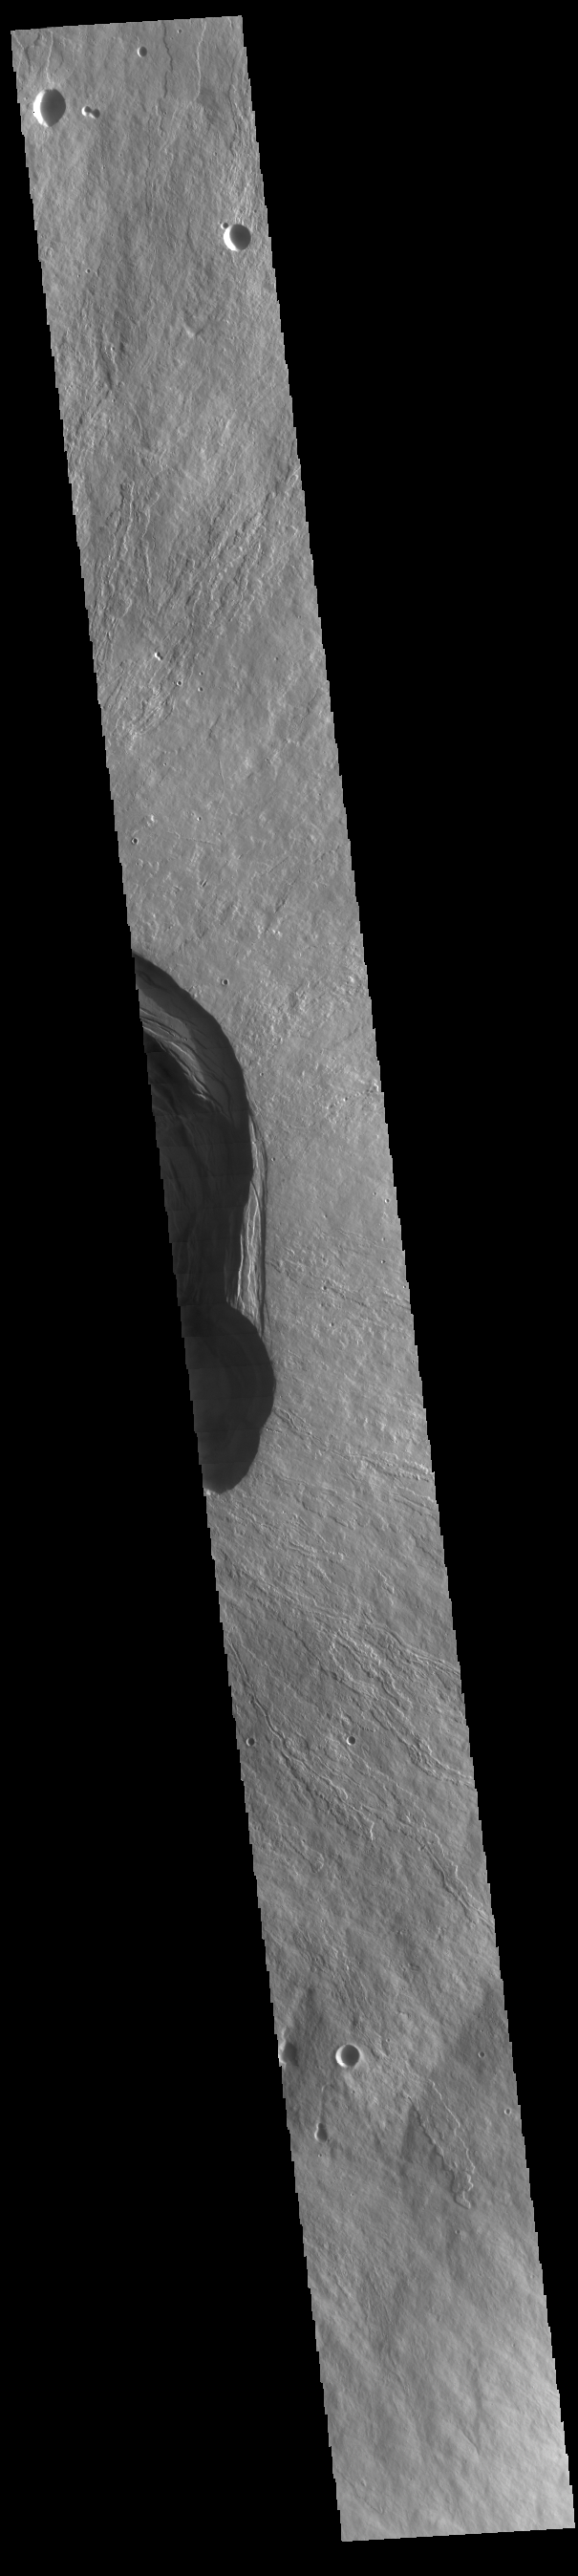

Ascraeus Mons

Today’s VIS image is located on the summit of Ascraeus Mons, one of the three large Tharsis region volcanoes.

Credit: NASA/JPL-Caltech/ASU